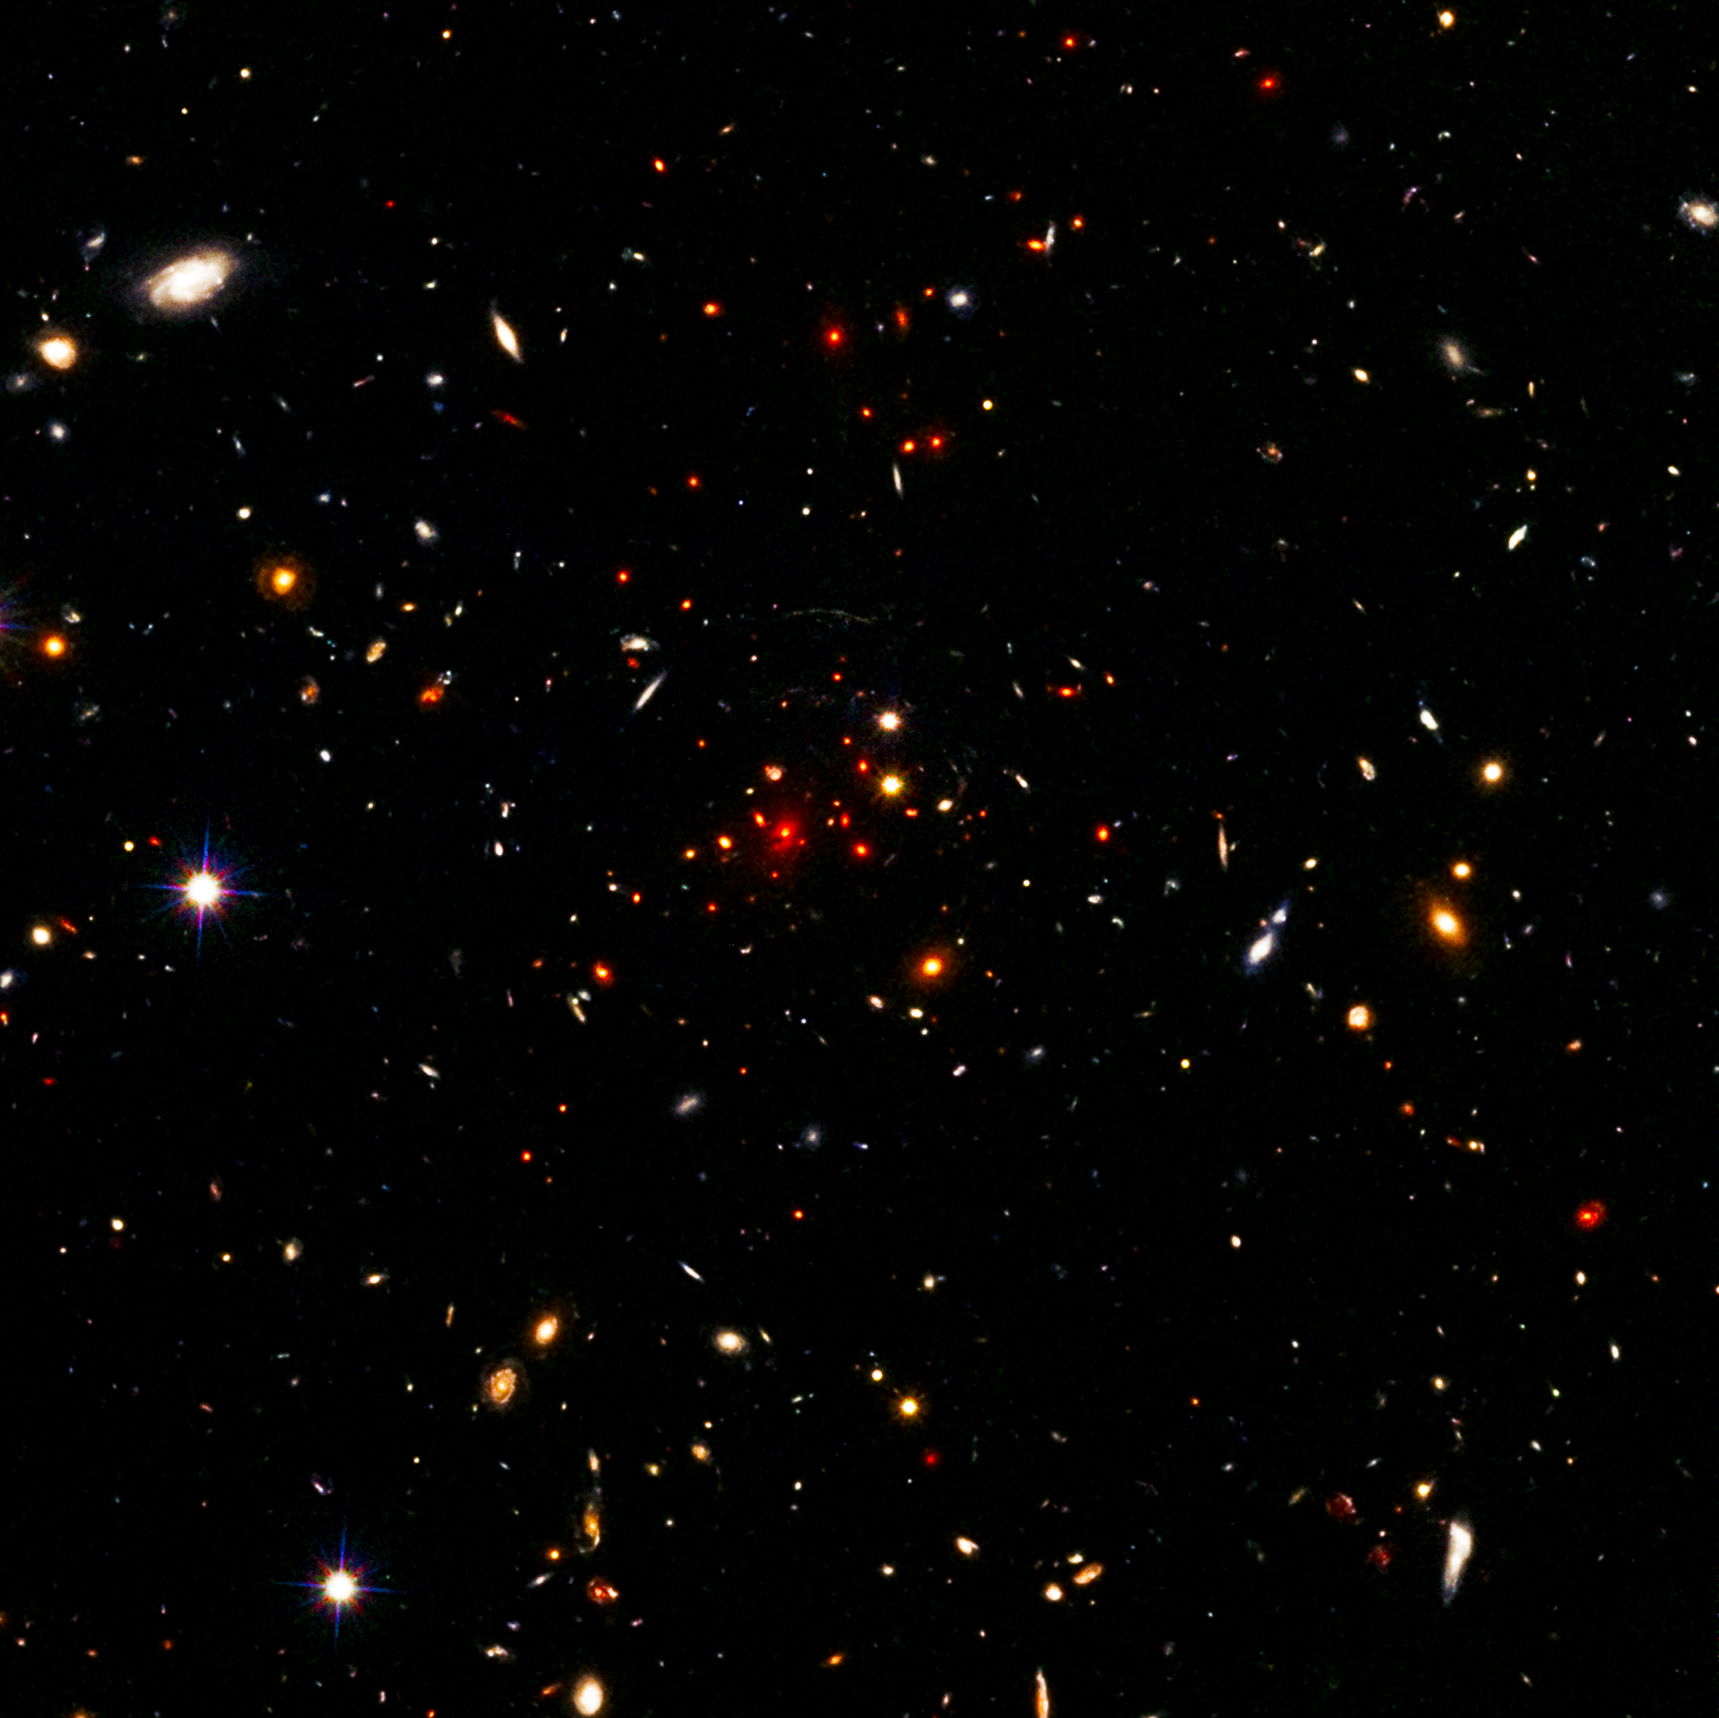

HST Image of Massive Galaxy Cluster IDCS J1426.5+3508

Object Name: IDCS J1426.5+3508
Object Description: Massive Galaxy Cluster
Instrument: HST/ACS/WFC, HST/WFC3/IR
Filters: ACS/WFC: F606W (V), ACS//WFC: F814W (I), WFC3/IR: F160W (H)

Compass and Scale Compass and Scale An astronomical image with a scale that shows how large an object is on the sky, a compass that shows how the object is oriented on the sky, and the filters with which the image was made.

Credit: NASA, ESA, and M. Brodwin (University of Missouri)